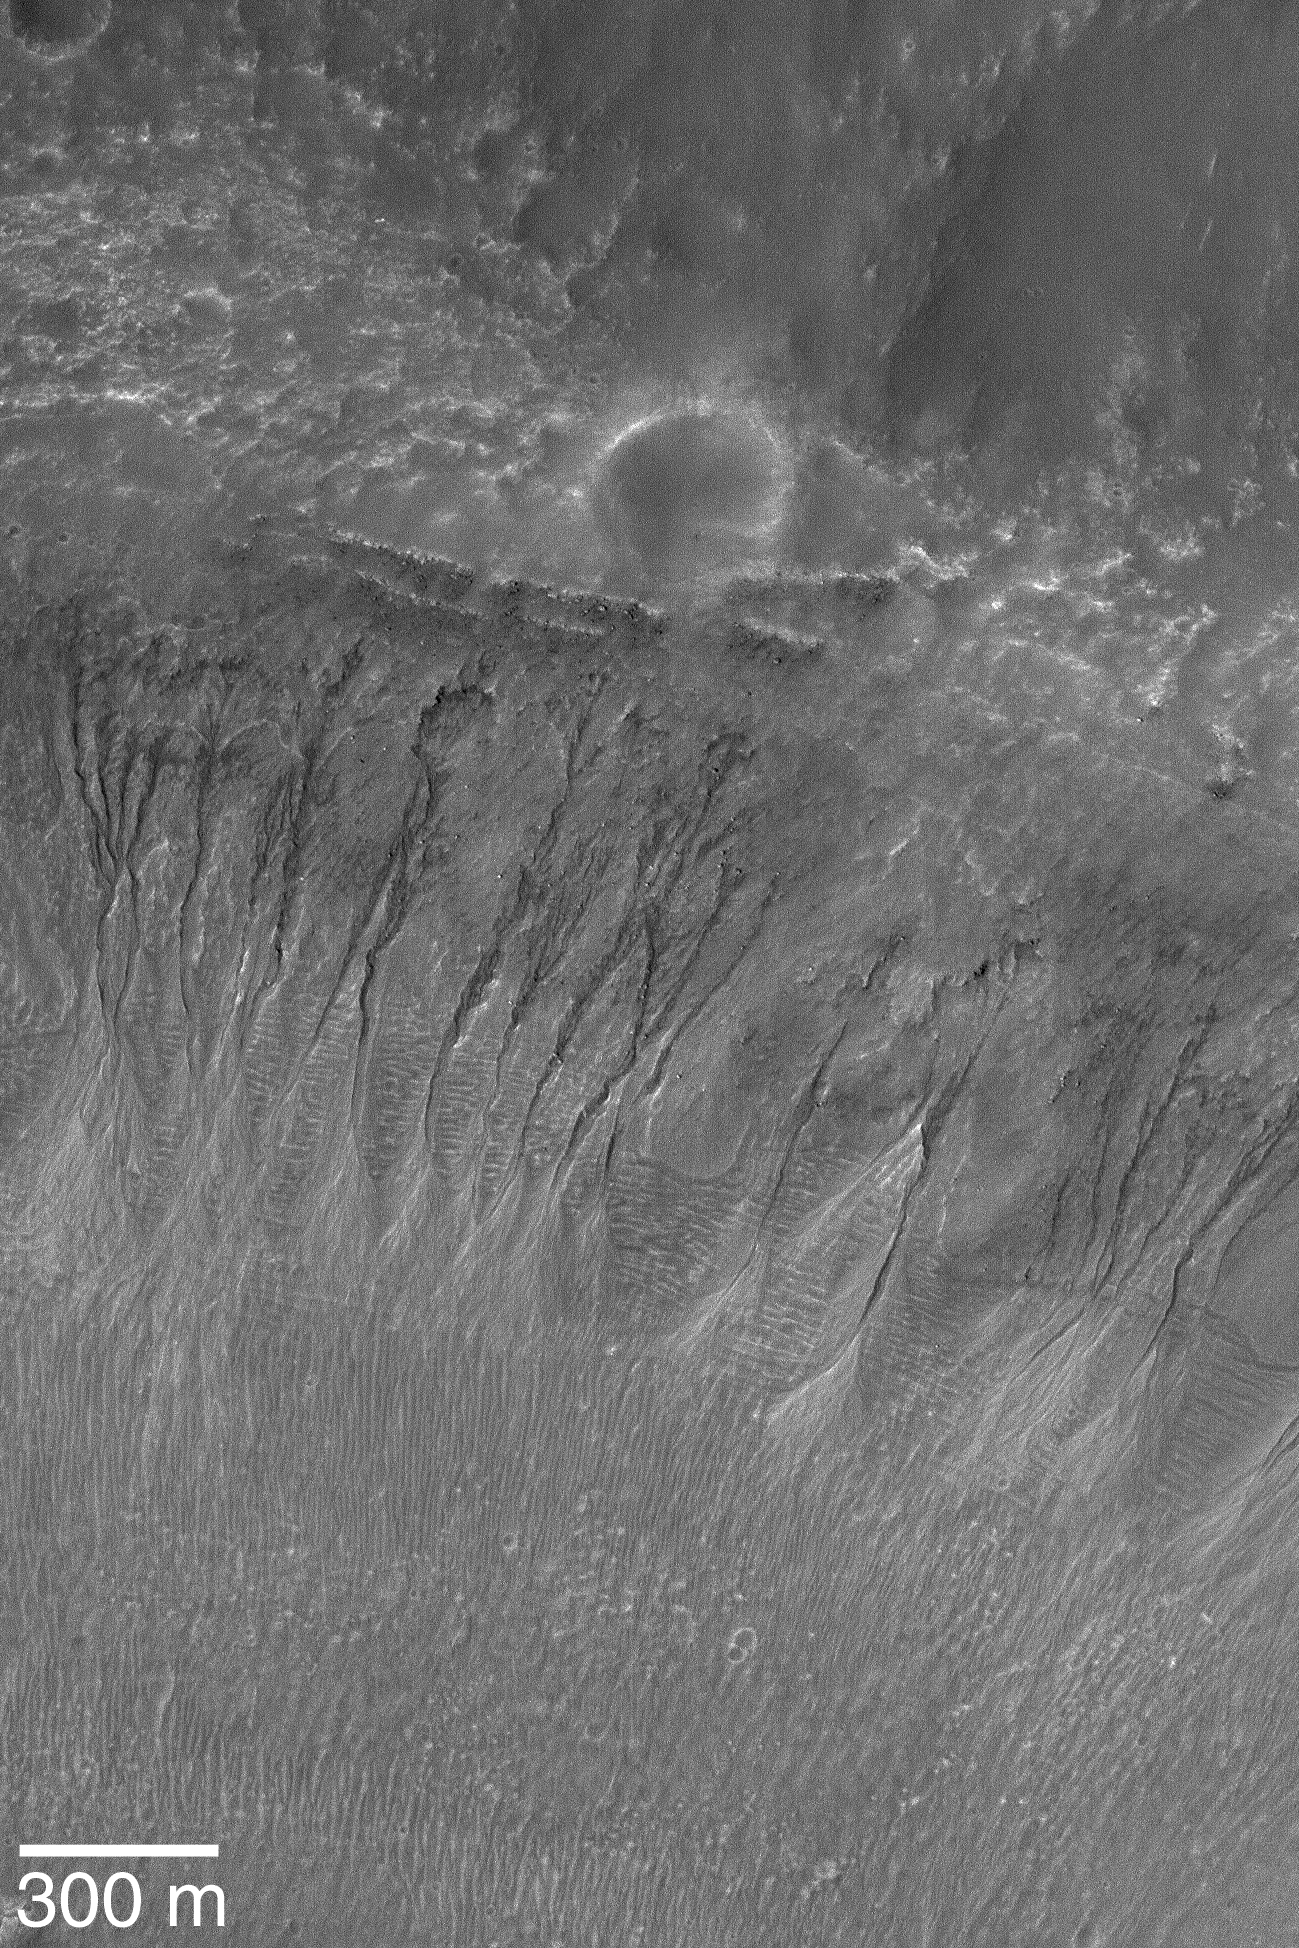

Gullies in Noachis

16 May 2004
This full-resolution (1.5 m/pixel; 5 ft/pixel) Mars Global Surveyor (MGS) Mars Orbiter Camera (MOC) image shows gullies on a crater wall in northern Noachis Terra. The gullies might have formed by the seepage of martian groundwater or melting of ice. However, the Mars science community is still studying this topic and no consensus has yet emerged as to whether such gullies could have formed without water. These gullies are located near 32.1°S, 12.9°W. The 300 meter scale bar also equals 328 yards (984 feet). The picture is illuminated by sunlight from the left/upper left.

Credit: NASA/JPL/Malin Space Science Systems